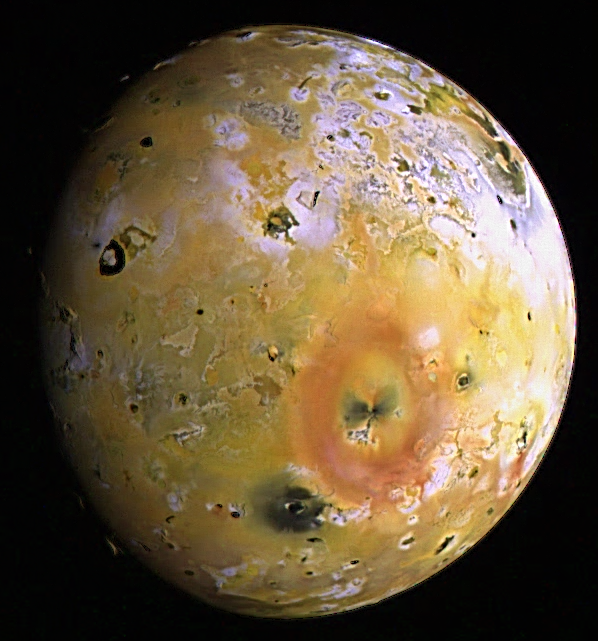

Topography and Volcanoes on Io (color)

The images used to create this enhanced color composite of Io were acquired by NASA’s Galileo spacecraft during its seventh orbit (G7) of Jupiter. Low sun angles near the terminator (day-night boundary near the left side of the image) offer lighting conditions which emphasize the topography or relief on the volcanic satellite. The topography appears very flat near the active volcanic centers such as Loki Patera (the large dark horse-shoe shaped feature near the terminator) while a variety of mountains and plateaus exist elsewhere. The big reddish-orange ring in the lower right is formed by material deposited from the eruption of Pele, Io’s largest volcanic plume.

North is to the top of this picture which merges images obtained with the clear, red, green, and violet filters of the solid state imaging (CCD) system on NASA’s Galileo spacecraft. The resolution is 6.1 kilometers per picture element. The images were taken on April 4th, 1997 at a range of 600,000 kilometers.

The Jet Propulsion Laboratory, Pasadena, CA manages the Galileo mission for NASA’s Office of Space Science, Washington, DC. JPL is an operating division of California Institute of Technology (Caltech).

Concurrent results from Galileo’s exploration of Io appear in the October 15th, 1997 issue of Geophysical Research Letters. The papers are:

Temperature and Area Constraints of the South Volund Volcano on Io from the NIMS and SSI Instruments during the Galileo G1 Orbit, by A.G. Davies, A.S. McEwen, R. Lopes-Gautier, L. Keszthelyi, R.W. Carlson and W.D. Smythe. High-temperature hot spots on Io as seen by the Galileo Solid-State Imaging (SSI) experiment, by A. McEwen, D. Simonelli, D. Senske, K. Klassen, L. Keszthelyi, T. Johnson, P. Geissler, M. Carr, and M. Belton. Io: Galileo evidence for major variations in regolith properties, by D. Simonelli, J. Veverka, and A. McEwen.

Credit: NASA/JPL/University of Arizona